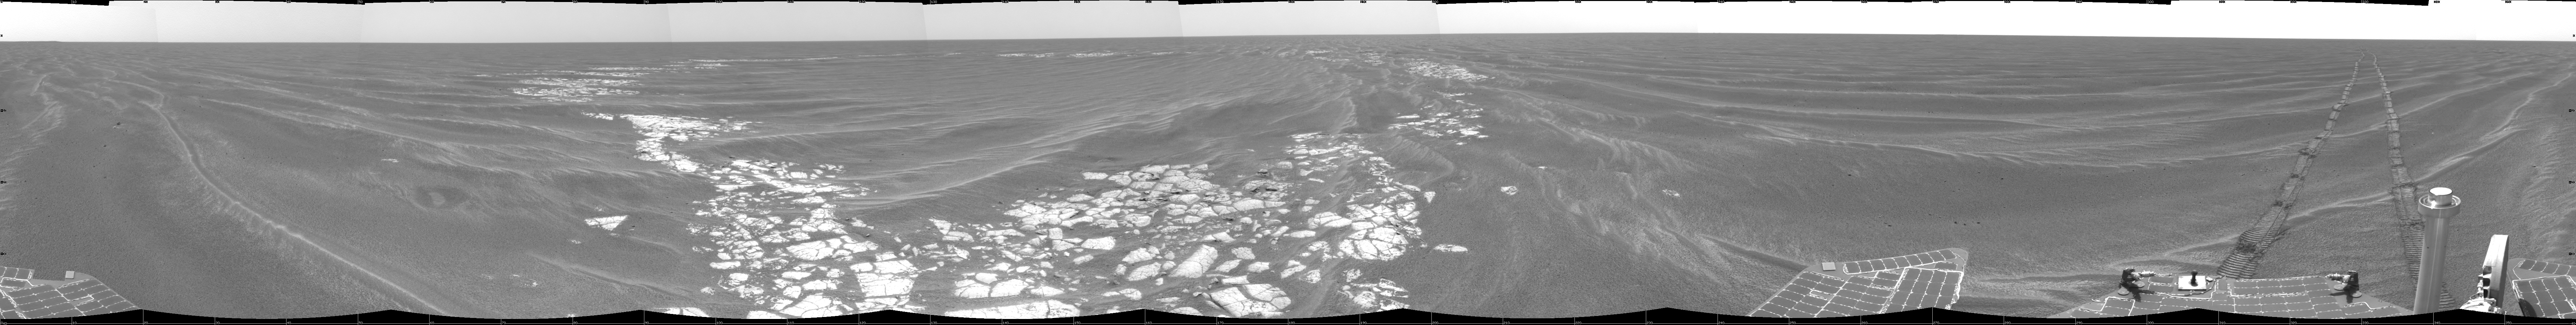

Beside ‘Vostok Crater’

NASA’s Mars Exploration Rover Opportunity used its navigation camera to take the images combined into this 360-degree view of the rover’s surroundings on the 399th martian day, or sol, of its surface mission (March 8, 2005). Opportunity drove 35 meters (115 feet) that sol and reached the edge of “Vostok Crater” before taking the images. Sand has buried much of the crater. This location is catalogued as Opportunity’s site 50. The view is presented in a cylindrical projection with geometric seam correction.

Credit: NASA/JPL